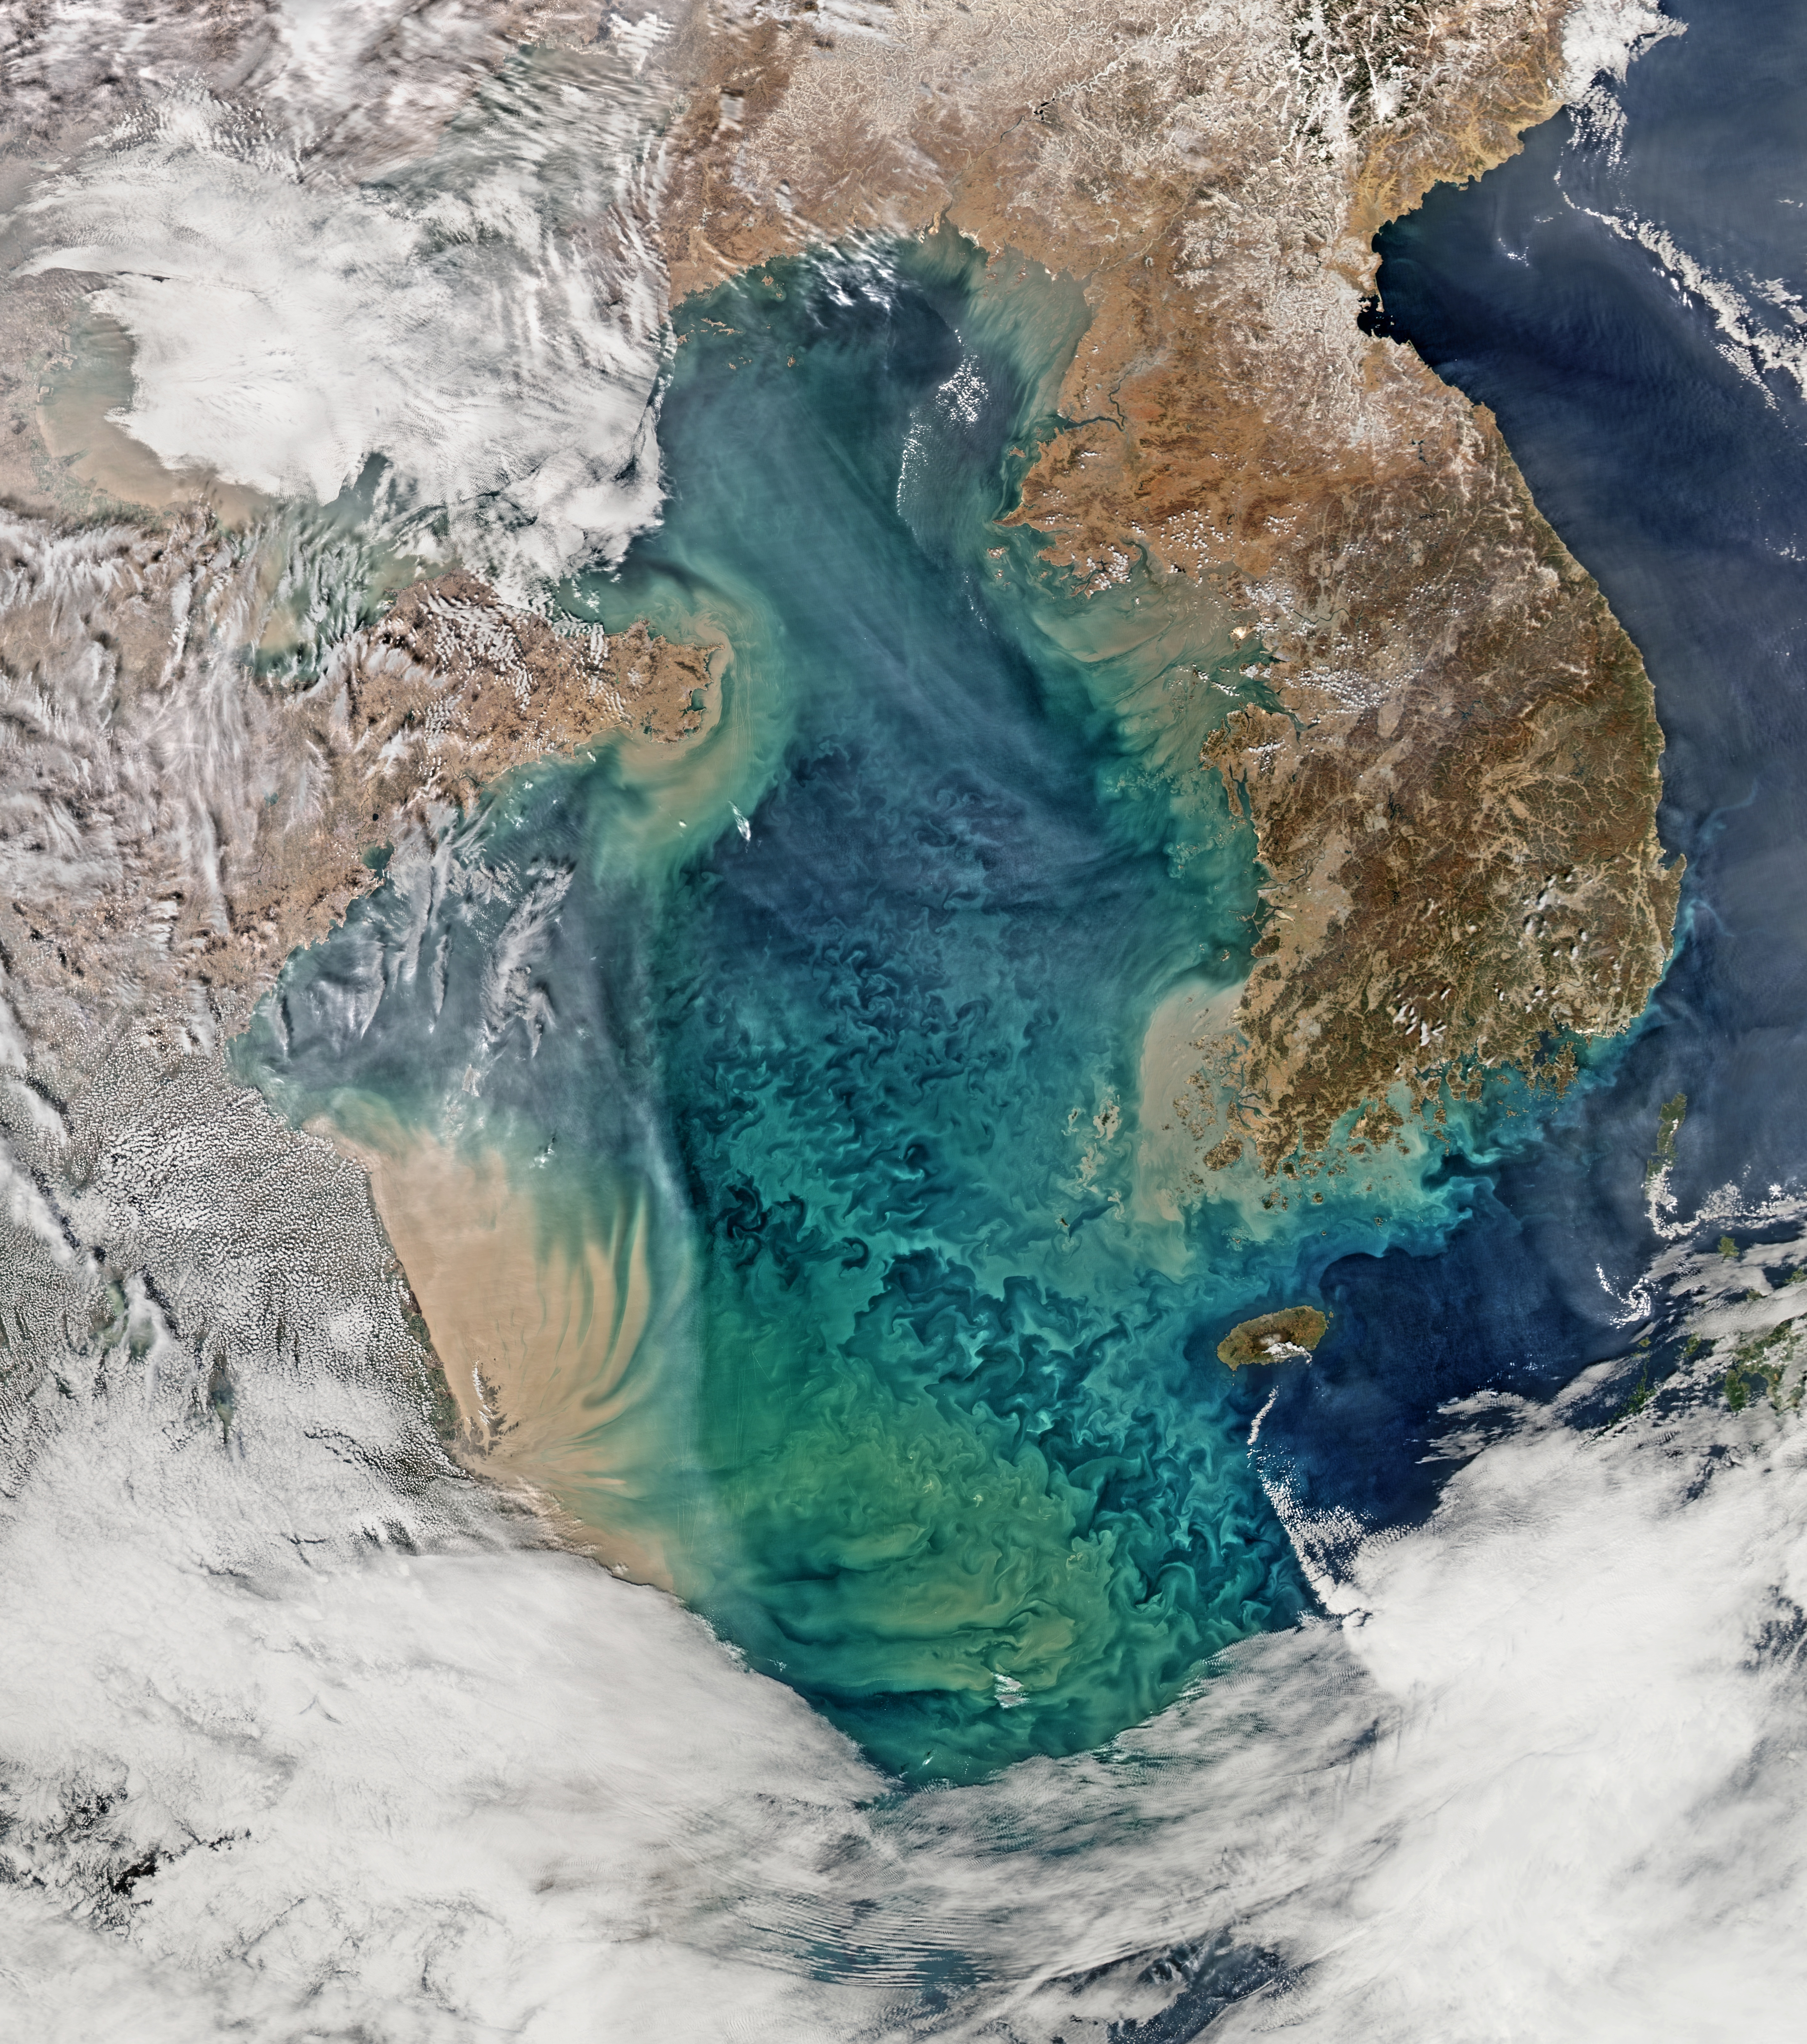

The Yellow Sea [high res]

Remote sensing of ocean color in the Yellow Sea can be a challenge. Phytoplankton, suspended sediments, and dissolved organic matter color the water while various types of aerosols modify those colors before they are "seen" by orbiting radiometers. The Aqua-MODIS data used to create the above image were collected on February 24, 2015. NASA's OceanColor Web is supported by the Ocean Biology Processing Group (OBPG) at NASA's Goddard Space Flight Center. Our responsibilities include the collection, processing, calibration, validation, archive and distribution of ocean-related products from a large number of operational, satellite-based remote-sensing missions providing ocean color, sea surface temperature and sea surface salinity data to the international research community since 1996.

Credit: NASA/Goddard/Ocean Color